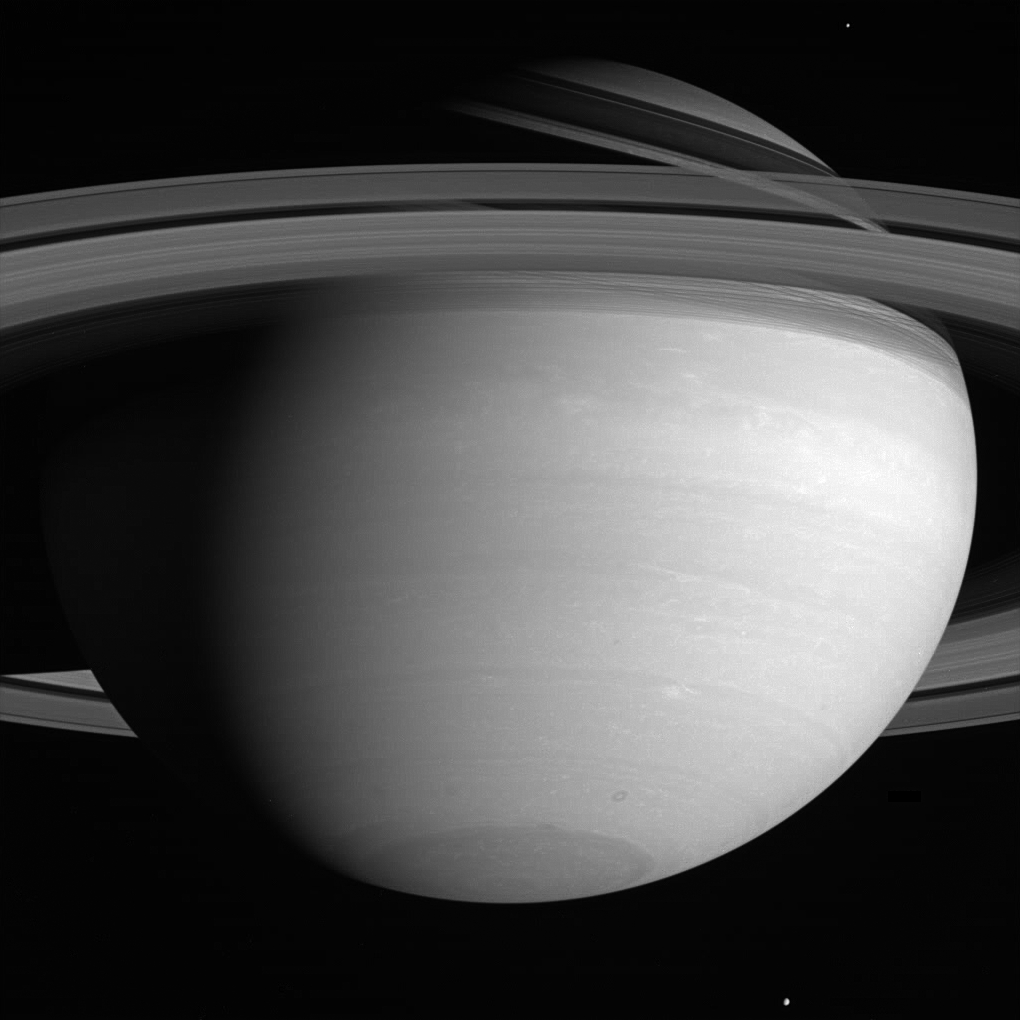

Wind World

Far above the howling winds of Saturn, its icy moons circle the planet in silence. Mimas is seen near the upper right, while Tethys hovers at the bottom. Dark shadows cast by the see-through rings slice across the northern hemisphere. Mimas is 397 kilometers (247 miles) across. Tethys is 1,071 kilometers (665 miles) across.

The dark, doughnut-shaped storm near the south pole is at least 1,600 kilometers (1,000 miles) across and could easily swallow any of Saturn’s moons except giant Titan (5,150 kilometers, 3,200 miles across).

The image was taken with the Cassini spacecraft wide-angle camera on June 21, 2005, through a filter sensitive to wavelengths of infrared light centered at 752 nanometers at a distance of approximately 2.2 million kilometers (1.3 million miles) from Saturn and at a Sun-Saturn-spacecraft, or phase, angle of 53 degrees. The image scale is 125 kilometers (78 miles) per pixel.

The Cassini-Huygens mission is a cooperative project of NASA, the European Space Agency and the Italian Space Agency. The Jet Propulsion Laboratory, a division of the California Institute of Technology in Pasadena, manages the mission for NASA’s Science Mission Directorate, Washington, D.C. The Cassini orbiter and its two onboard cameras were designed, developed and assembled at JPL. The imaging team is based at the Space Science Institute, Boulder, Colo.

Credit: NASA/JPL/Space Science Institute